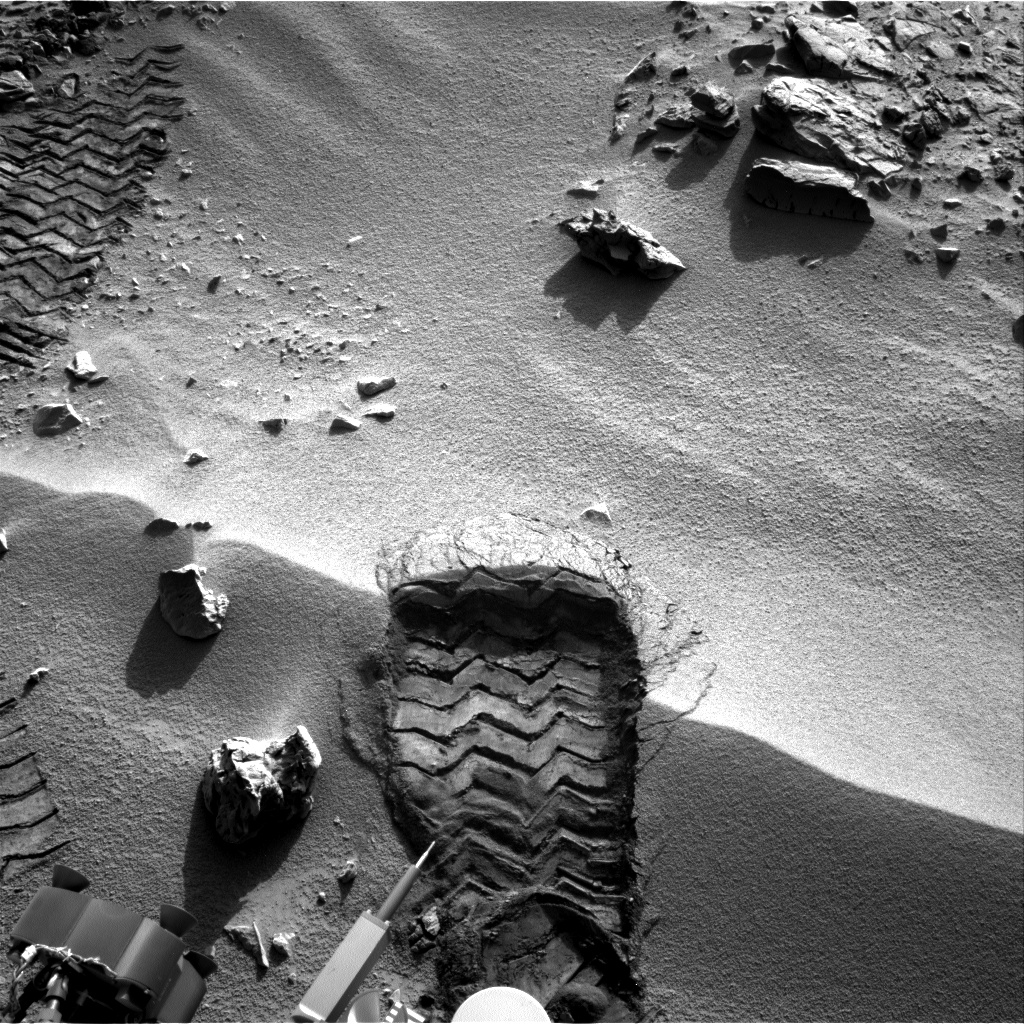

Wheel Scuff Mark at ‘Rocknest’

NASA’s Mars rover Curiosity cut a wheel scuff mark into a wind-formed ripple at the “Rocknest” site to give researchers a better opportunity to examine the particle-size distribution of the material forming the ripple. The rover’s right Navigation camera took this image of the scuff mark on the mission’s 57th Martian day, or sol (Oct. 3, 2012), the same sol that a wheel created the mark. For scale, the width of the wheel track is about 16 inches (40 centimeters).

JPL manages the Mars Science Laboratory/Curiosity for NASA’s Science Mission Directorate in Washington. The rover was designed, developed and assembled at JPL, a division of the California Institute of Technology in Pasadena.

Credit: NASA/JPL-Caltech